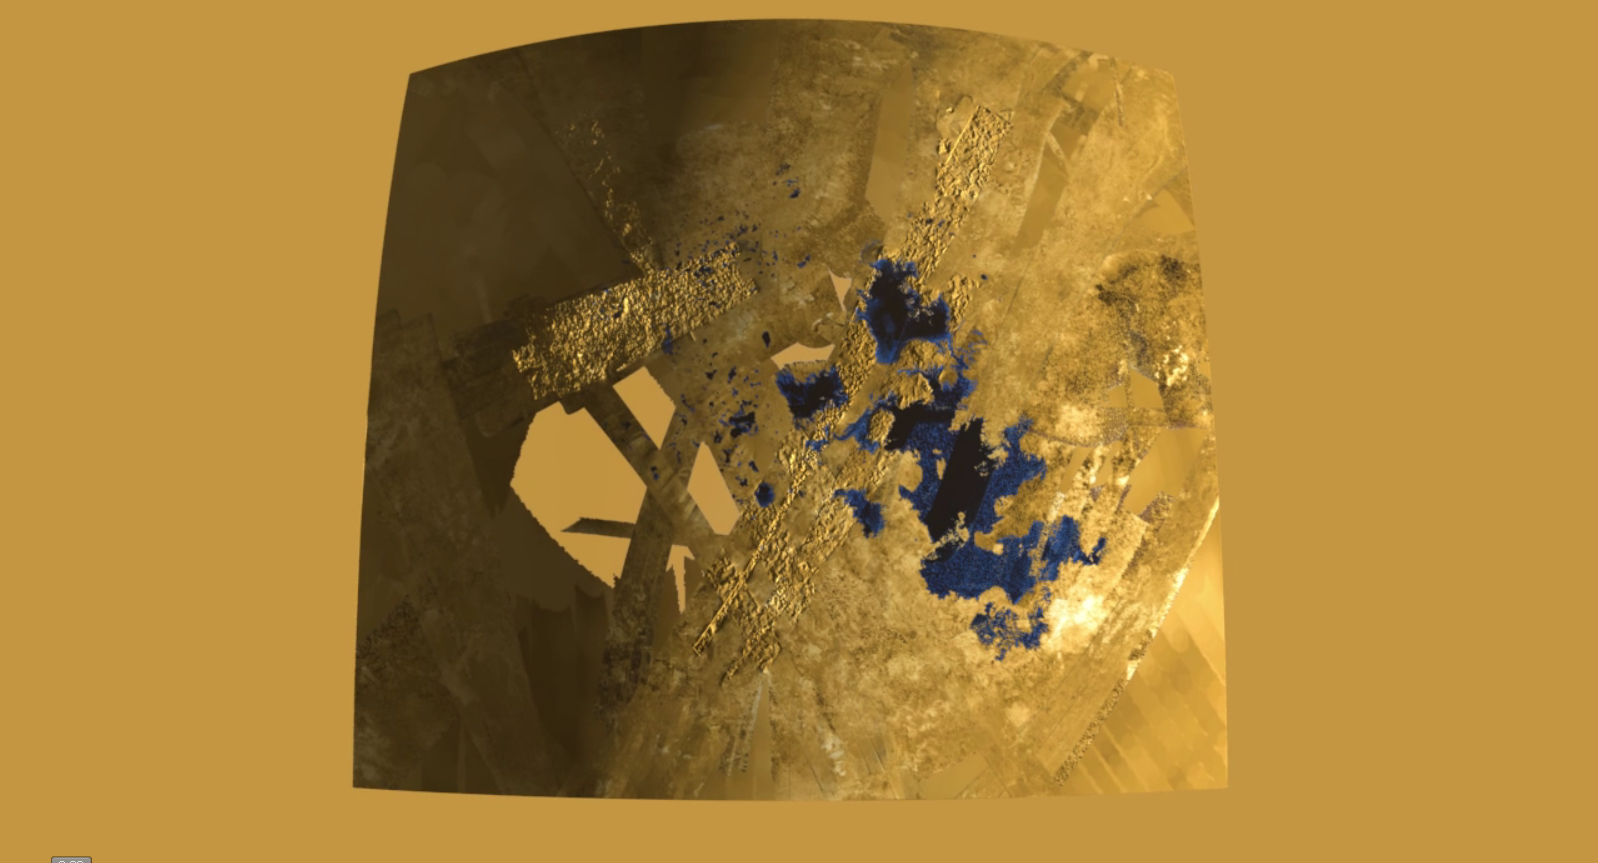

Flying over an Extraterrestrial Land of Lakes

This colorized flyover movie from NASA’s Cassini mission shows the two largest seas on Saturn’s moon Titan and nearby lakes. Titan is the only world in our solar system other than Earth that has stable liquid on its surface. The liquid in Titan’s lakes and seas is mostly methane and ethane.

The flight path starts at Titan’s largest sea, Kraken Mare (about 680 miles or 1,100 kilometers long), and passes over the second largest sea, Ligeia Mare. Titan seas are named after sea monsters in world mythology. Then, there is an area with no topographical data and the flight path crosses an area with smaller lakes.

Lakes in this area are about 30 miles (50 kilometers) across or less.

Data for the movie was obtained by Cassini’s radar instrument from 2004 to 2013. Heights of features were exaggerated 10 times. In this color scheme, liquids appear blue and black. Land areas appear yellow to white. A haze was added to simulate the Titan atmosphere.

Straight lines in the images are artifacts of how Cassini obtained the data.

The topographic mapping of Titan using stereo radar images was performed by the U.S. Geological Survey in Flagstaff, Ariz. The animation was created at JPL.

The Cassini-Huygens mission is a cooperative project of NASA, the European Space Agency and the Italian Space Agency. NASA’s Jet Propulsion Laboratory, a division of the California Institute of Technology in Pasadena, manages the mission for NASA’s Science Mission Directorate, Washington, D.C. The Cassini orbiter was designed, developed and assembled at JPL. The radar instrument was built by JPL and the Italian Space Agency, working with team members from the United States and several European countries.

Credit: NASA/JPL-Caltech/ASI/USGS